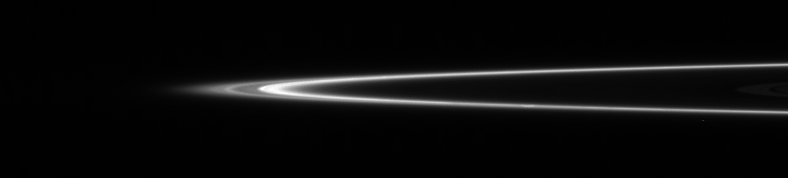

F Ring Edge

Structure in Saturn’s narrow and complex F ring is seen here, including one of the faint strands (at the left) that Cassini has shown to curl around the planet in a tight, rotating spiral. Scientists think the spiral structure might be due to disturbance of micron-sized F-ring particles by a tiny moon (or moons).

The image was taken in visible light with the Cassini spacecraft narrow-angle camera on Jan. 19, 2006, at a distance of approximately 1.2 million kilometers (700,000 miles) from Saturn and from just above the ringplane. The image scale is 7 kilometers (4 miles) per pixel.

The Cassini-Huygens mission is a cooperative project of NASA, the European Space Agency and the Italian Space Agency. The Jet Propulsion Laboratory, a division of the California Institute of Technology in Pasadena, manages the mission for NASA’s Science Mission Directorate, Washington, D.C. The Cassini orbiter and its two onboard cameras were designed, developed and assembled at JPL. The imaging operations center is based at the Space Science Institute in Boulder, Colo.

Credit: NASA/JPL/Space Science Institute